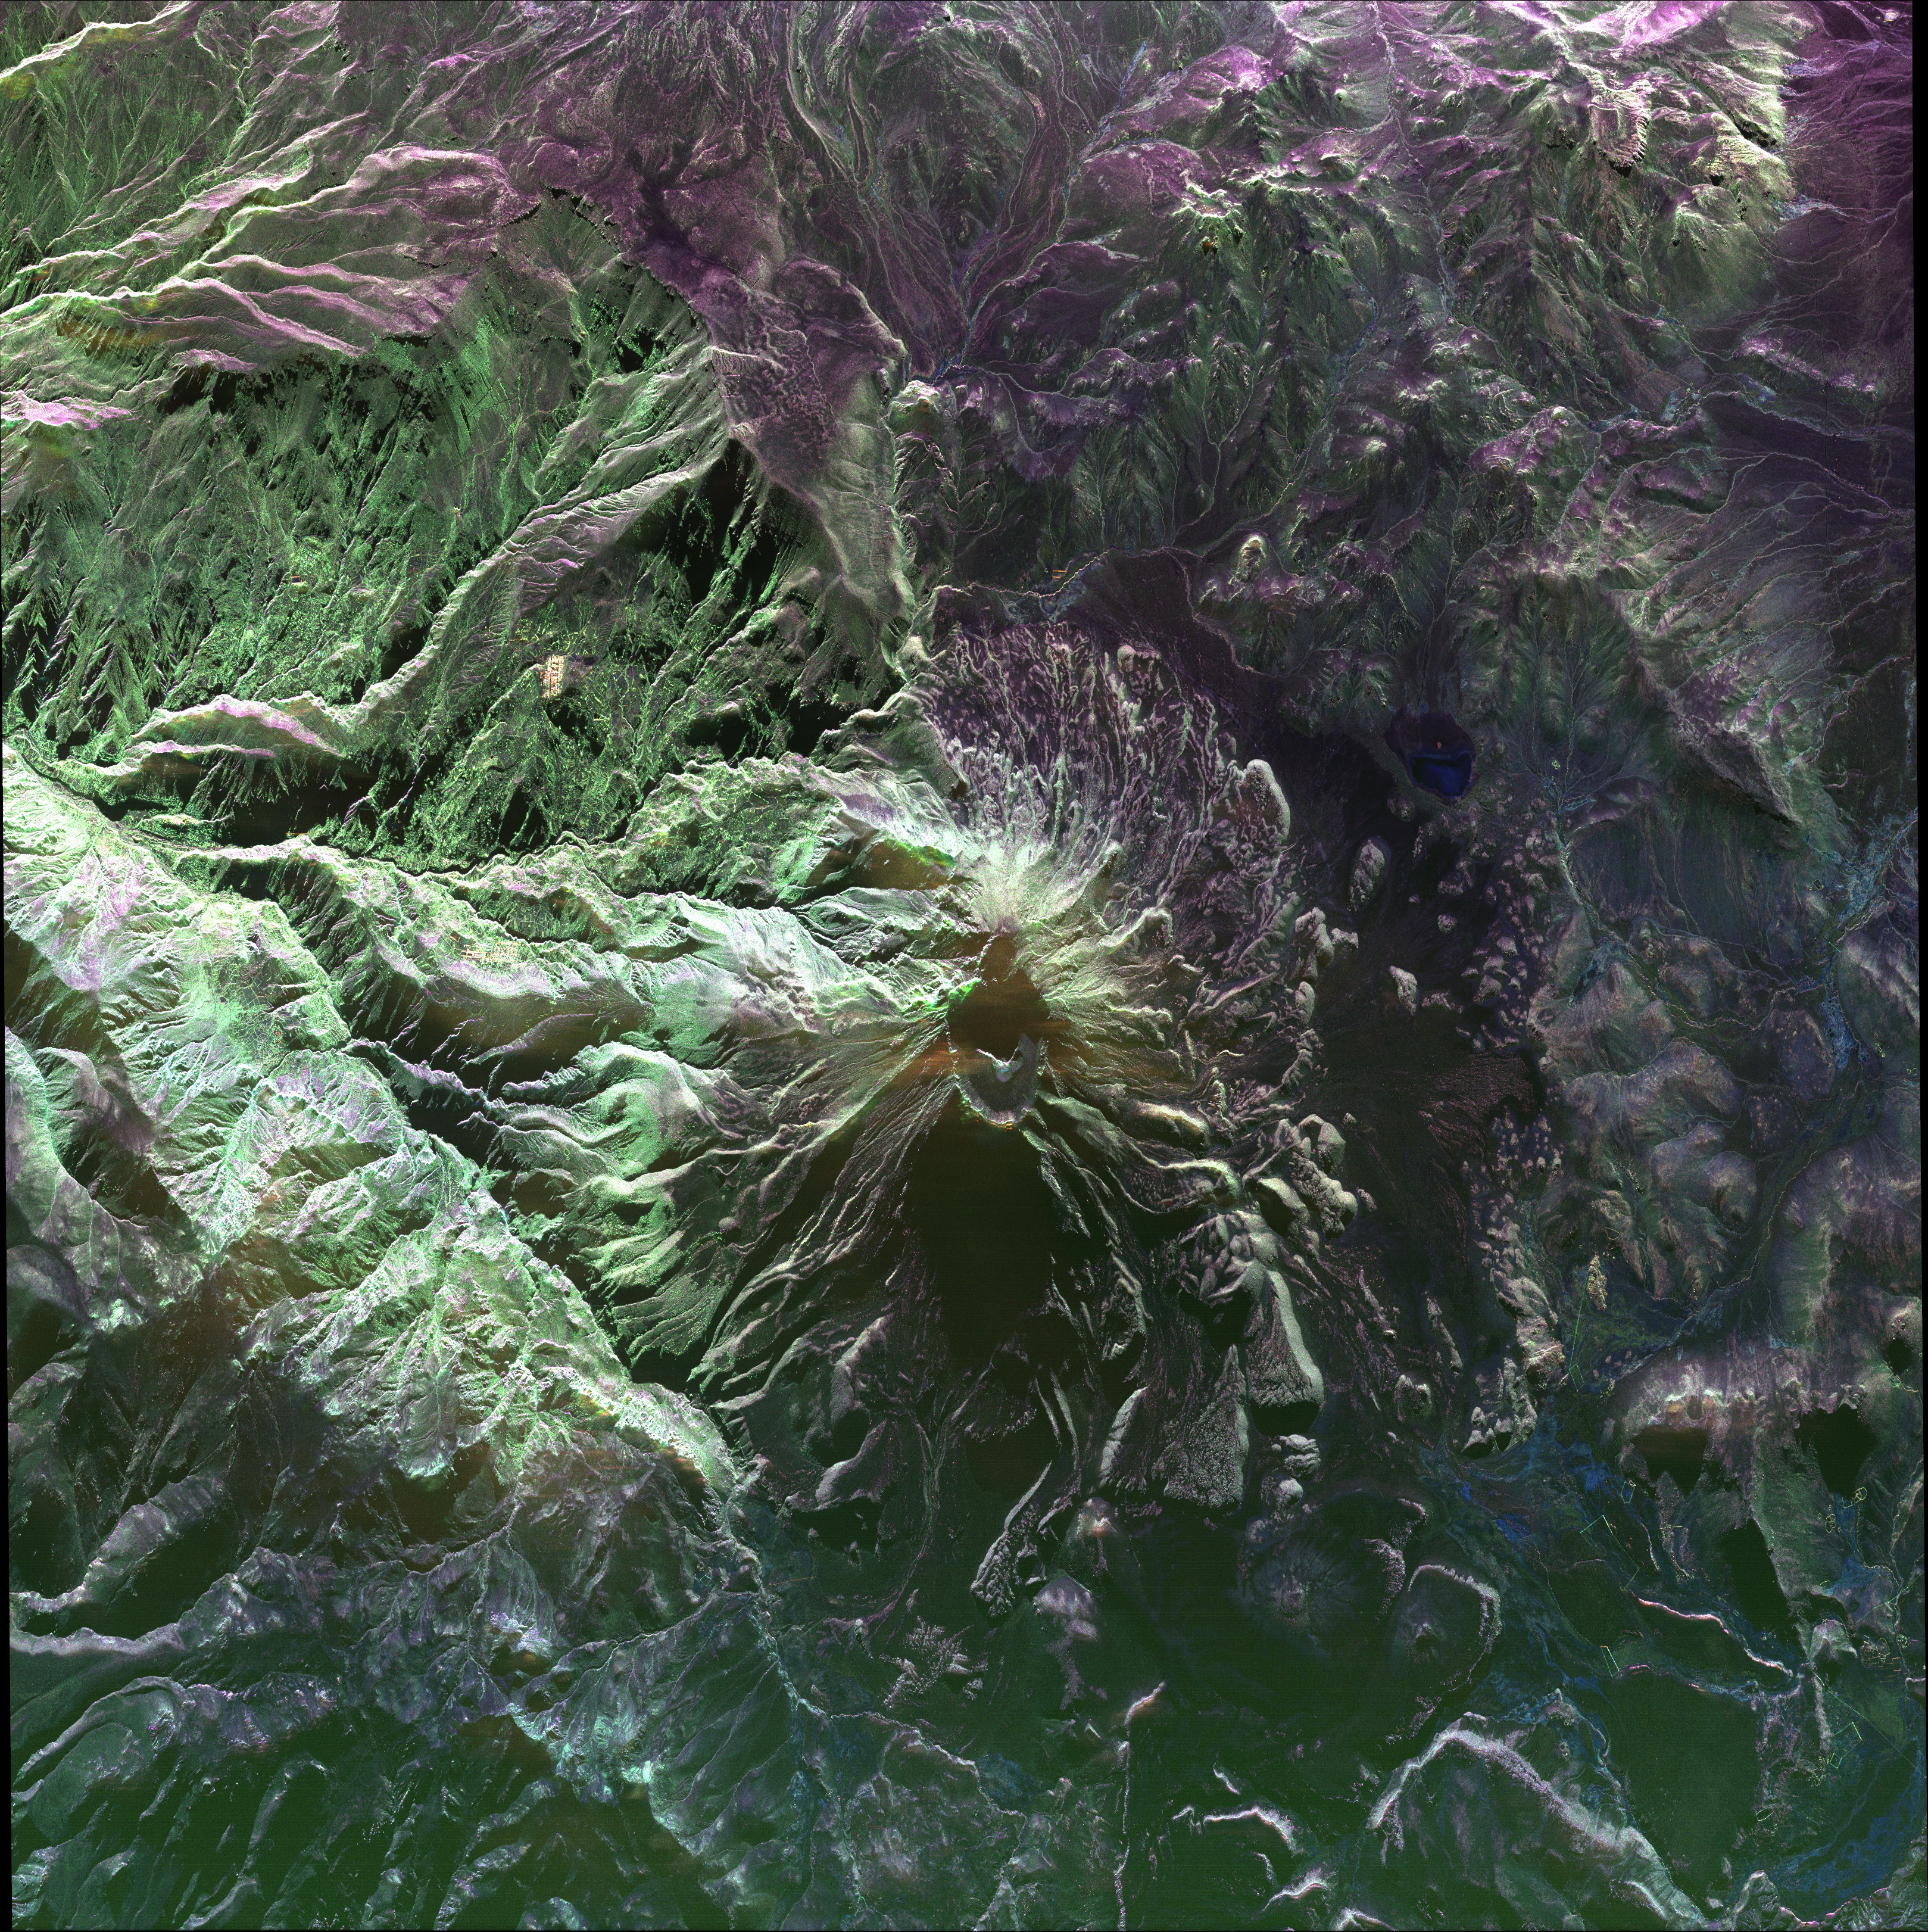

UAVSAR image of Ubinas Volcano

This false-color image of Peru’s Ubinas volcano was acquired on April 14, 2014, by NASA’s Uninhabited Aerial Vehicle Synthetic Aperture Radar, or UAVSAR. Located about 100 miles (160 kilometers) from the city of Arequipa, Ubinas is Peru’s most active volcano.

UAVSAR flew exactly the same flight path over Ubinas in 2013. By combining the images from the two years, researchers will produce detailed maps of surface motions that can improve models of volcanic deformation.

Credit: NASA/JPL-Caltech